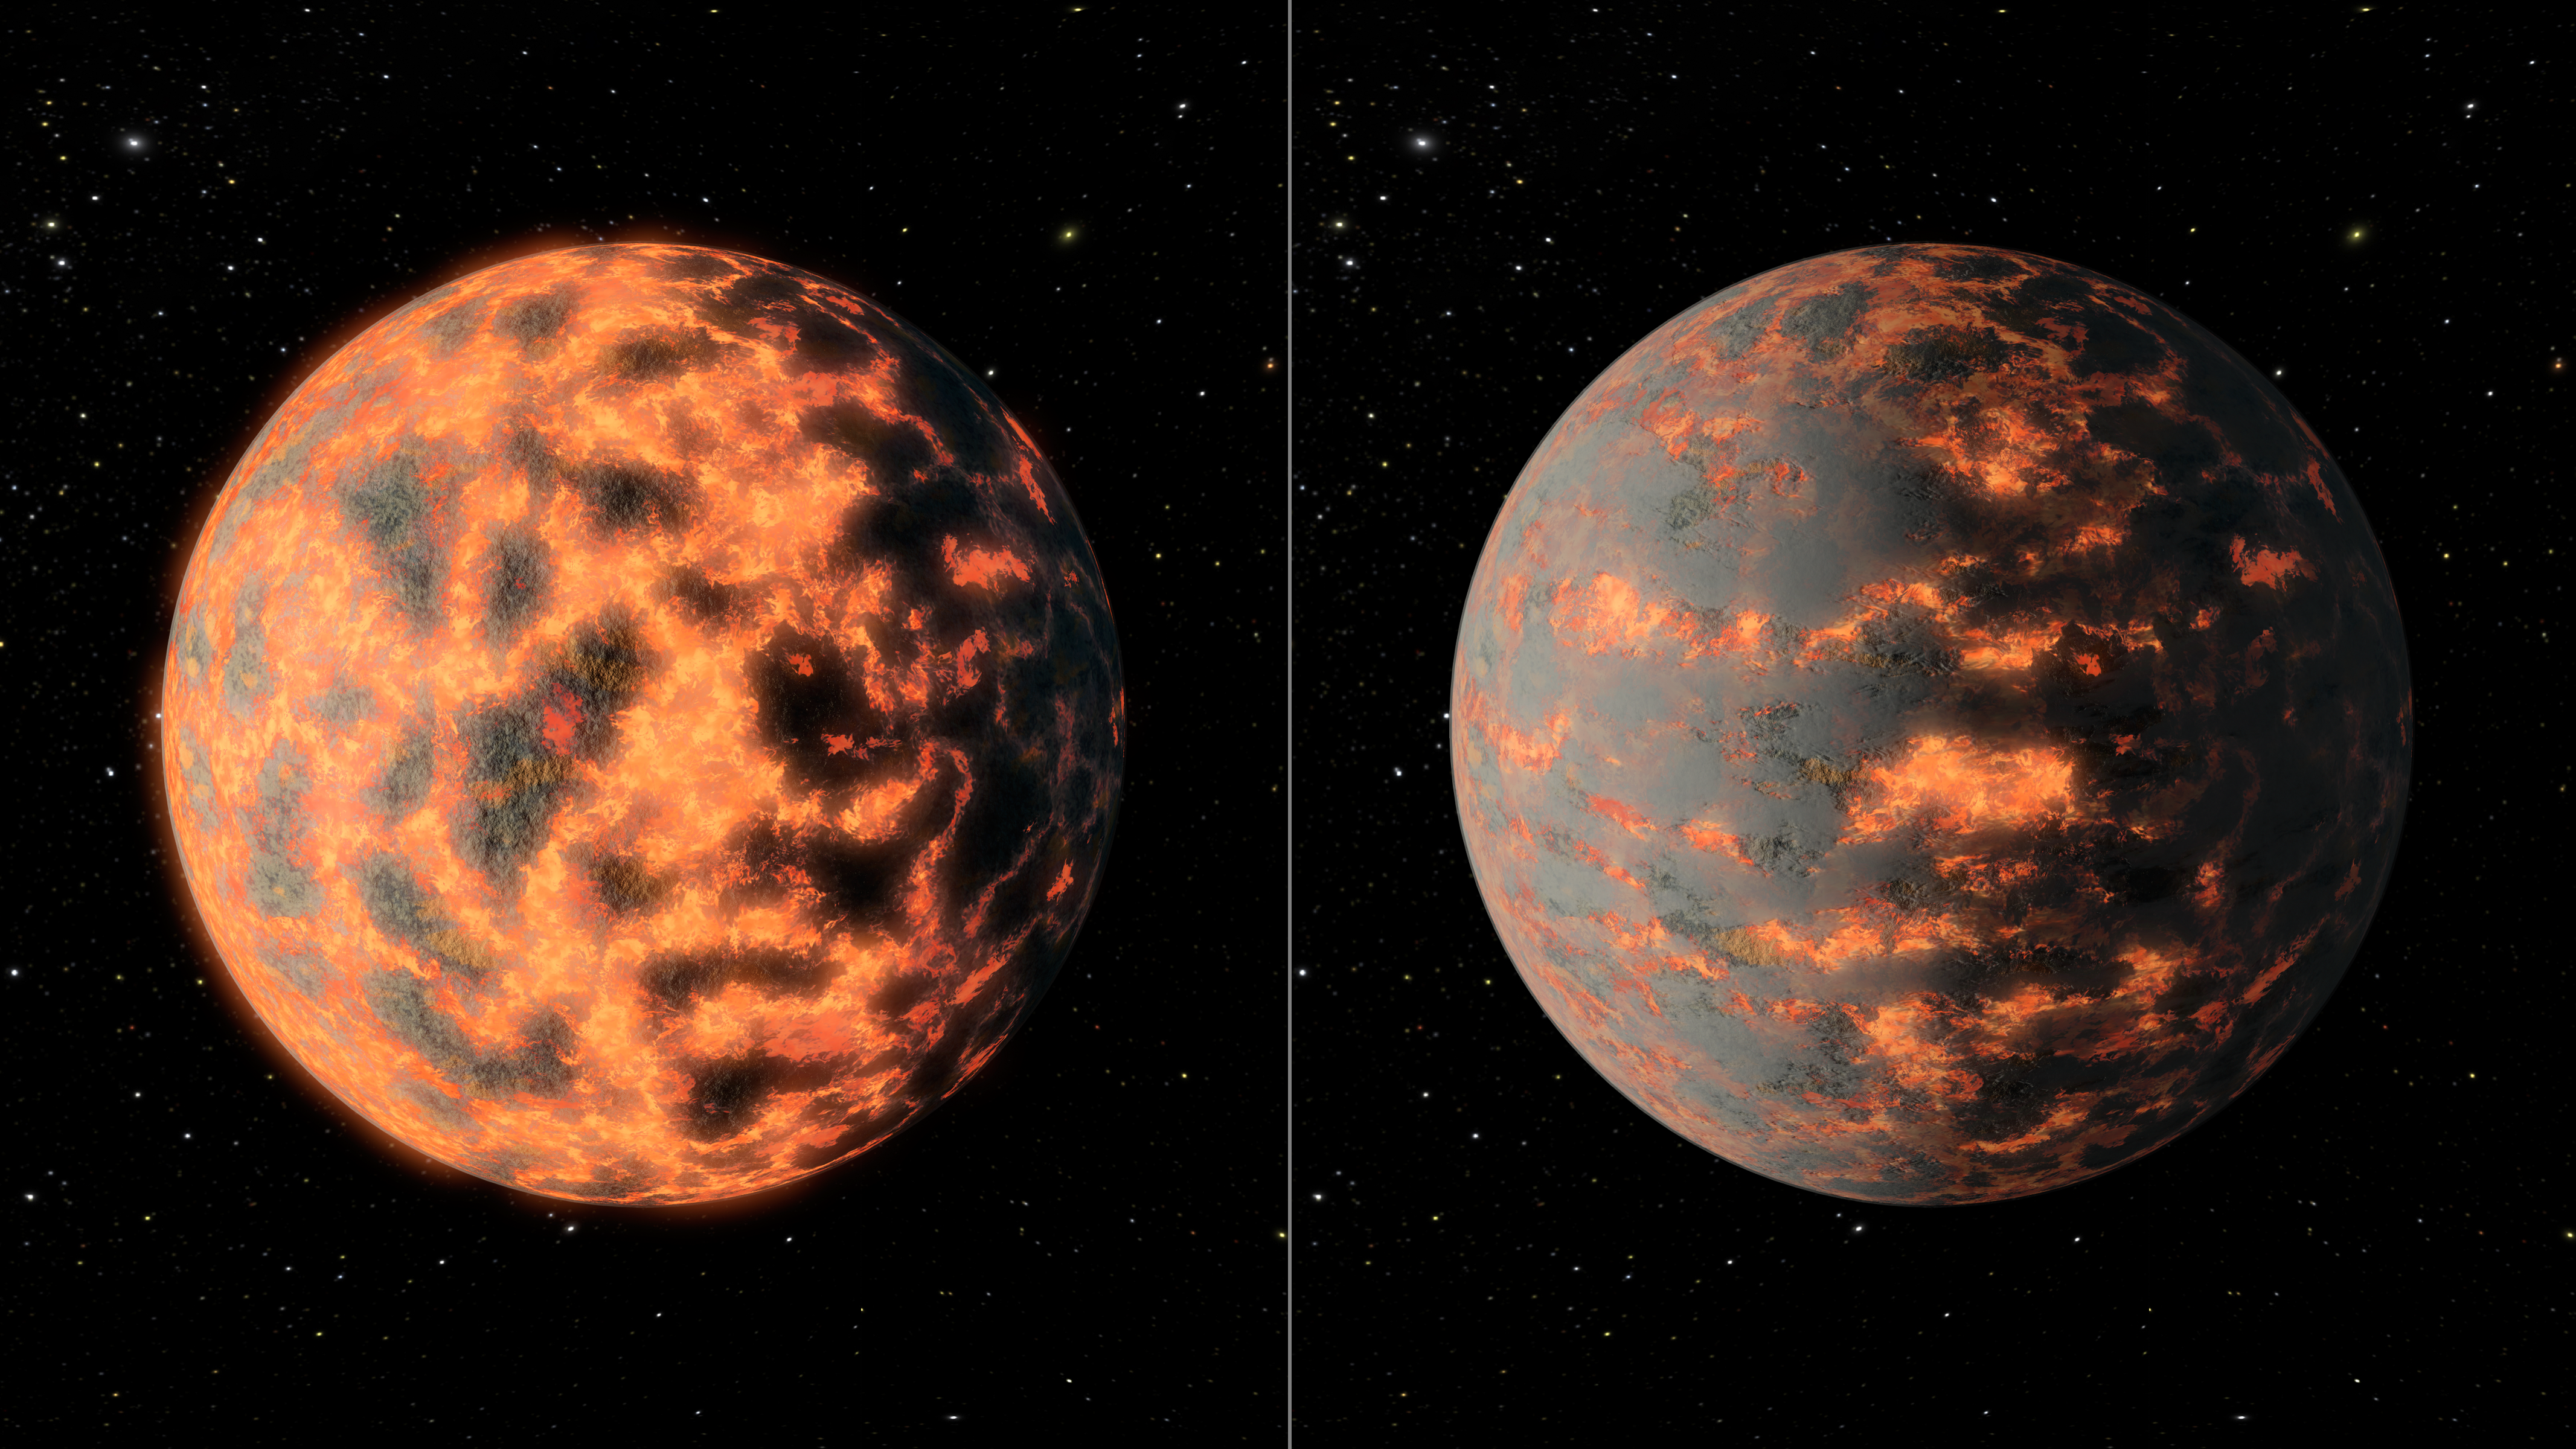

Volcanic Activity on Super Earth 55 Cancri e

This artists impression of super-Earth 55 Cancri e shows a hot partially-molten surface of the planet before and after possible volcanic activity on the day side.

Using NASAs Spitzer Space Telescope, the researchers observed thermal emissions coming from the planet, called 55 Cancri e orbiting a sun-like star located 40 light years away in the Cancer constellation and for the first time found rapidly changing conditions, with temperatures on the hot day side of the planet swinging between 1000 and 2700 degrees Celsius.

Although the interpretations of the new data are still preliminary, the researchers believe the variability in temperature could be due to huge plumes of gas and dust which occasionally blanket the surface, which may be partially molten. The plumes could be caused by exceptionally high rates of volcanic activity, higher than what has been observed on Io, one of Jupiters moons and the most geologically active body in the solar system.

The full University of Cambridge release can be found here:

http://www.cam.ac.uk/research/news/astronomers-find-first-evidence-of-changing-conditions-on-a-super-earth

Credit: NASA/JPL-Caltech/R. Hurt (IPAC)